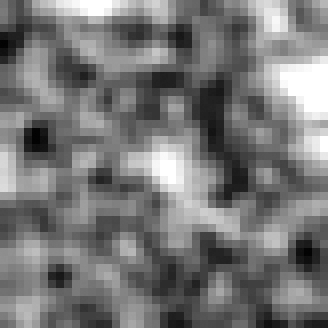

Hubble BoRG 58 Candidate Galaxy – c

Object Name: BoRG 58

Credit: NASA, ESA, M. Trenti (University of Colorado, Boulder, and University of Cambridge, UK), L. Bradley (STScI), and the BoRG team